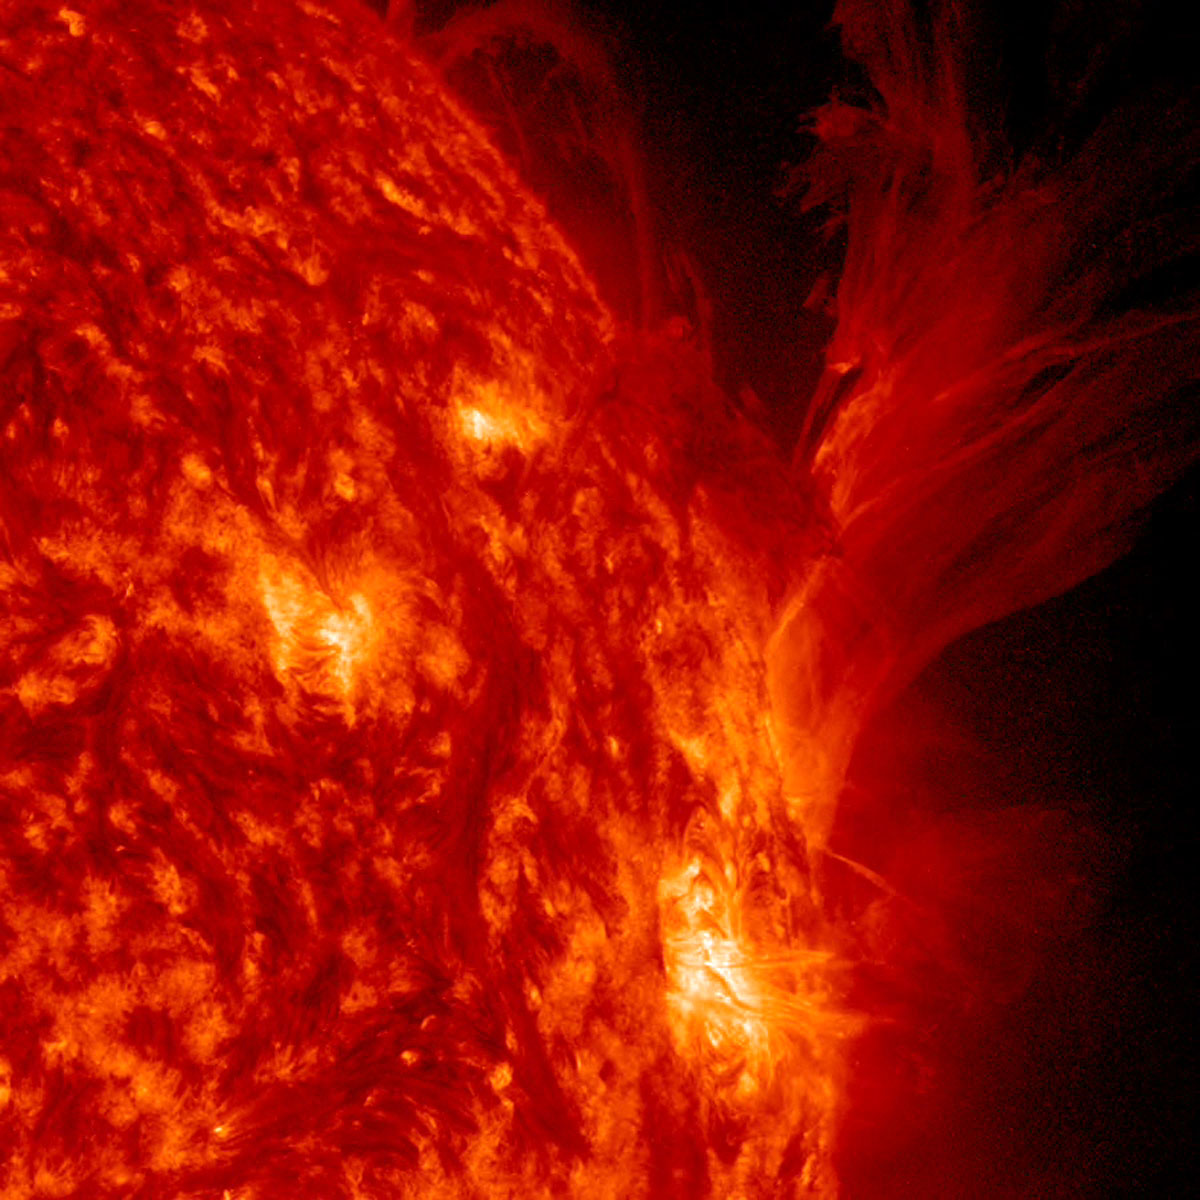

Spasmodic Active Region

An active region that was rotating out of view off the sun's western limb, displayed a dazzling variety of dozens of spurts and eruptions in about 2.5 days (Apr. 19-21, 2014). The frames, taken in extreme ultraviolet light, show ionized Helium not far above the Sun's surface. All of the activity near this region was caused by intense magnetic forces in a powerful struggling with each other.

Credit: NASA/Goddard/SDO